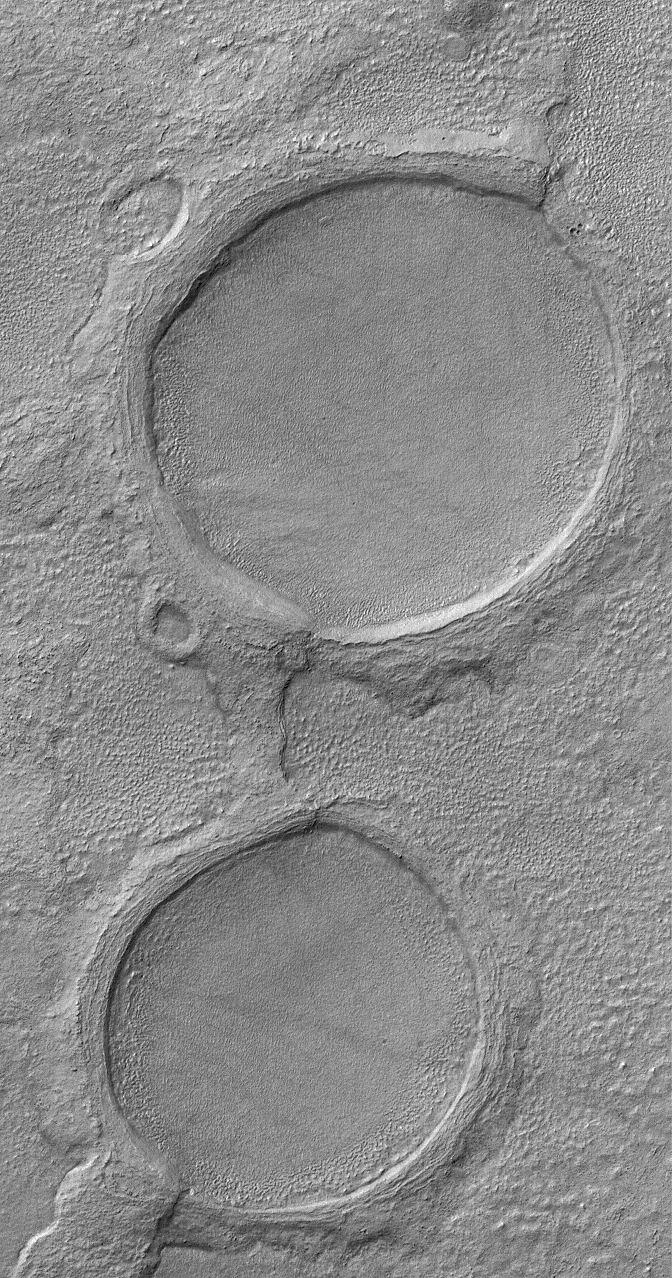

Martian Spectacles

19 June 2006
This Mars Global Surveyor (MGS) Mars Orbiter Camera (MOC) image shows a pair of partially-buried impact craters which are being exhumed on a plain east of Hellas in the Promethei Terra region Mars.

Location near: 45.5°S, 256.5°W
Image width: ~3 km (~1.9 mi)
Illumination from: upper left
Season: Southern Autumn

Credit: NASA/JPL/Malin Space Science Systems